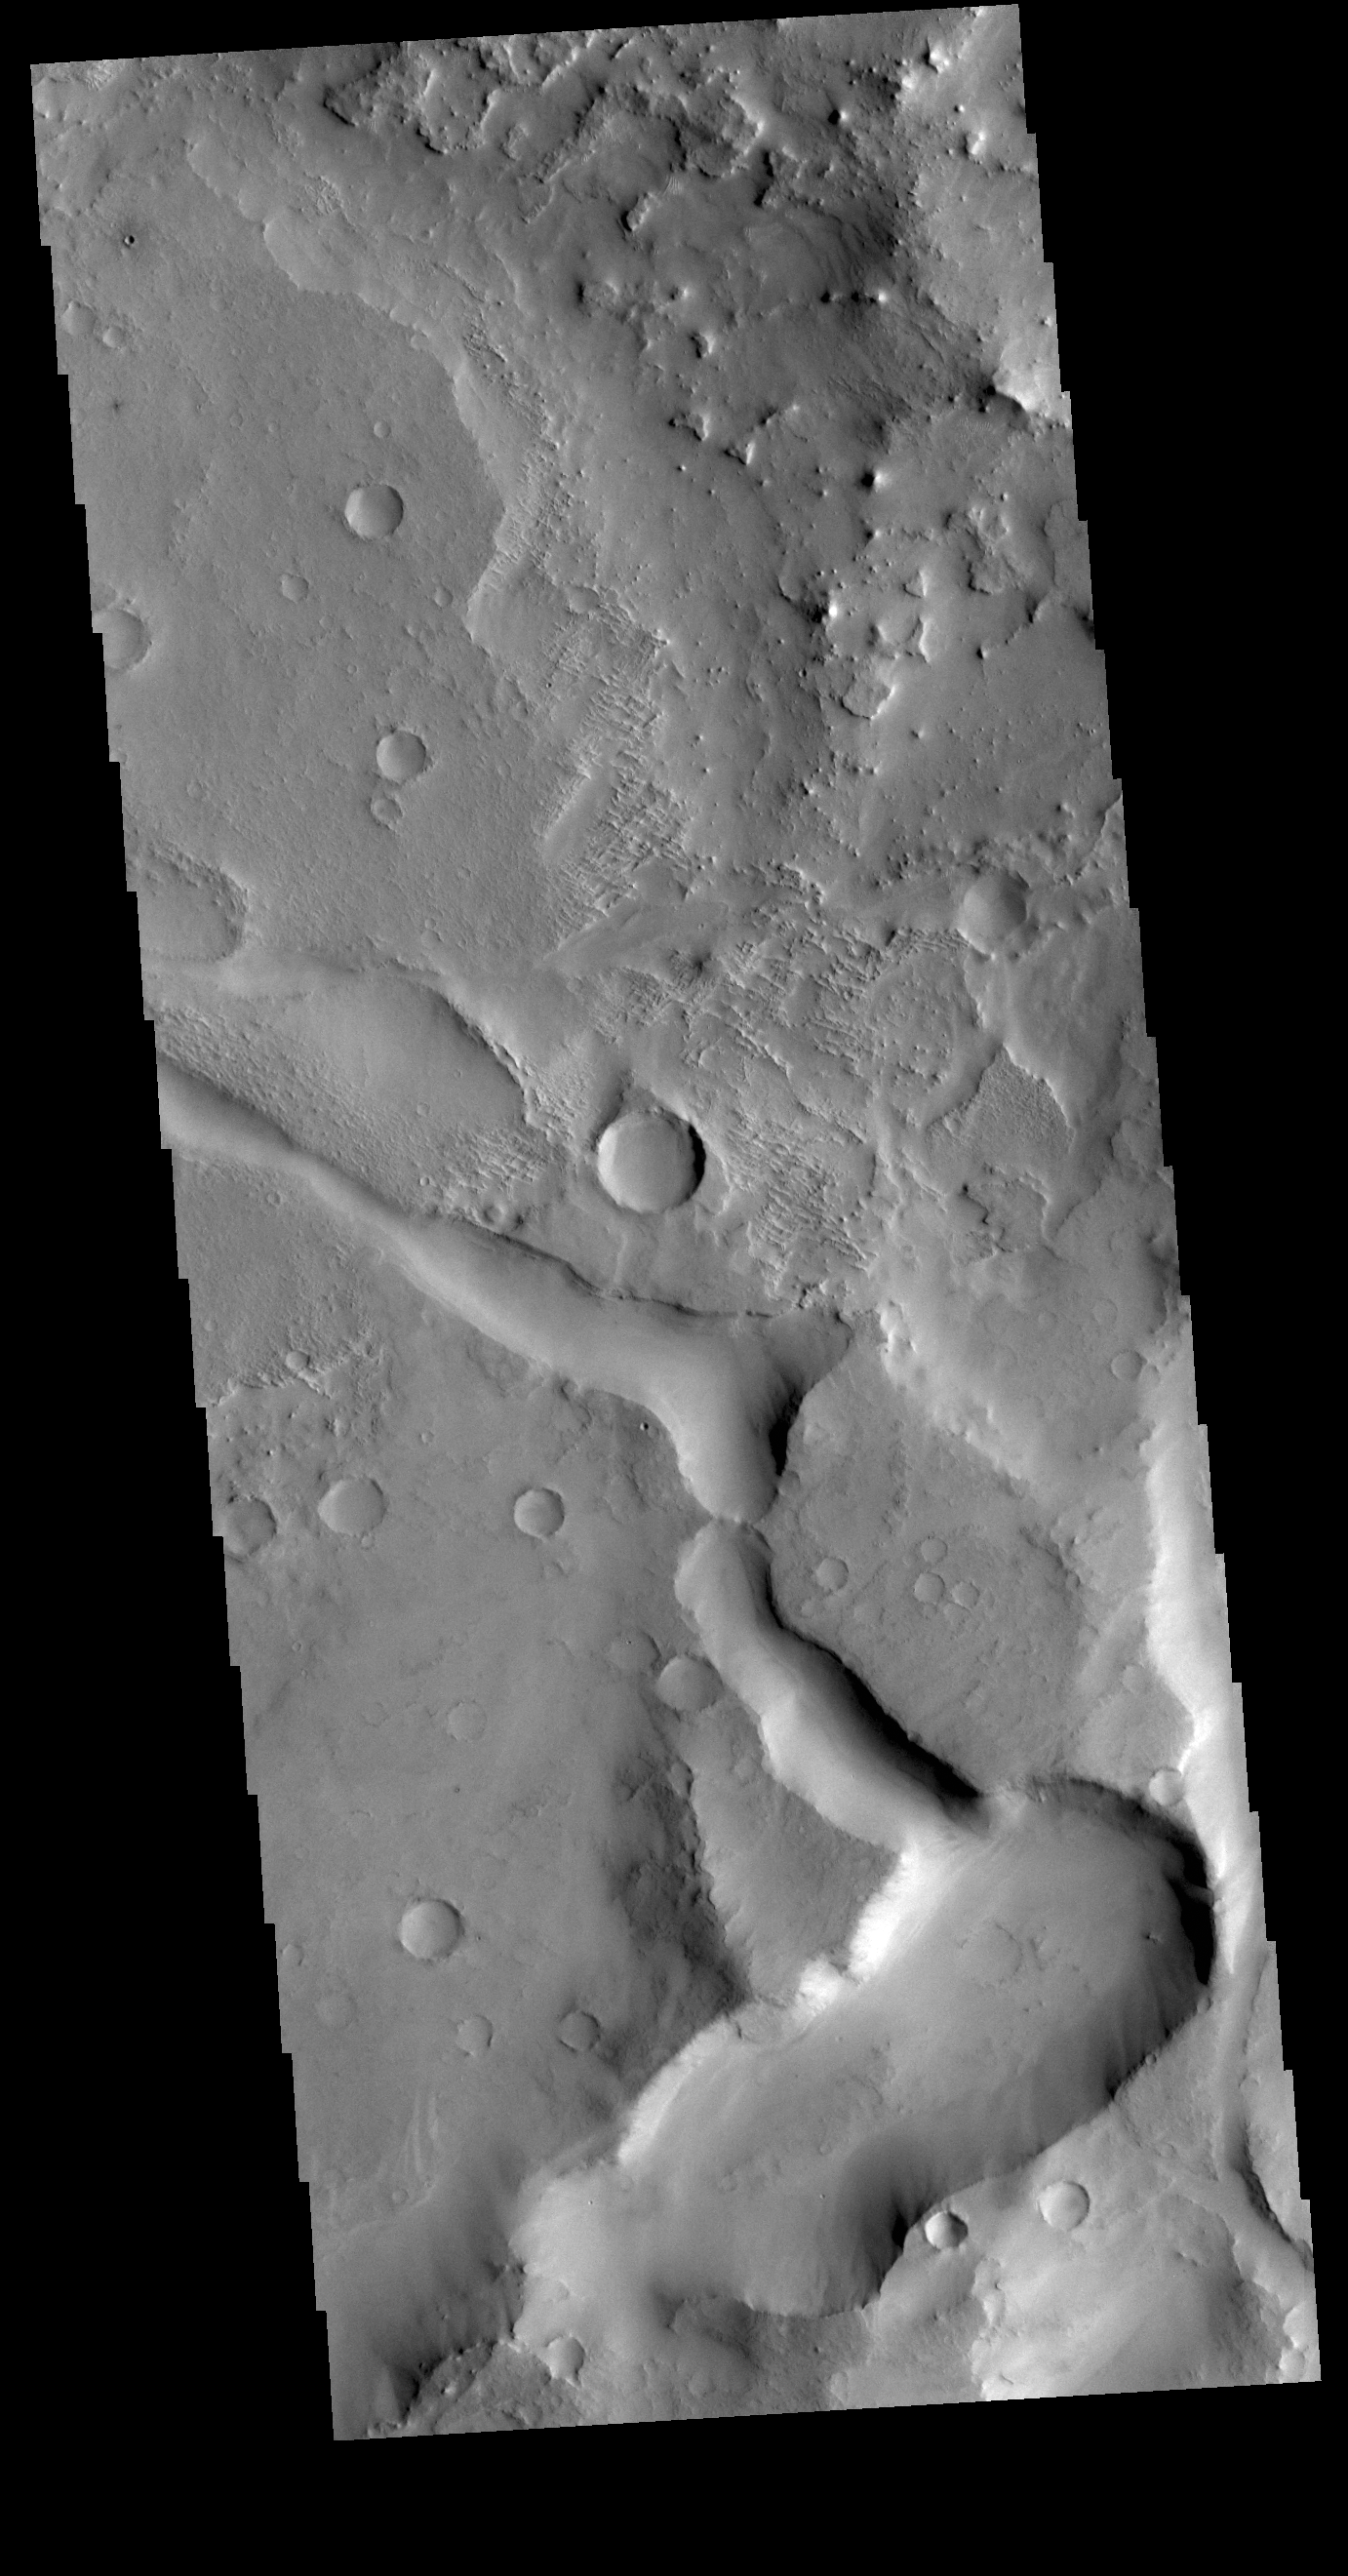

Terra Sabaea Channel

This VIS image is located in Terra Sabaea near the margin of Syrtis Major Planum. The channel-like feature in the bottom of the image is an unnamed feature. There is a high spot within the channel that would not let a fluid pass from one side to the other. This indicates that this is not a water carved channel, but was most likely an underground lava tube, where collapse of the roof has revealed the underlying feature. The 90 degree turns in the channel feature, and the small linear ridges just to the top of the channel indicate tectonic forces are part of the processes at work in this region.

Credit: NASA/JPL-Caltech/ASU